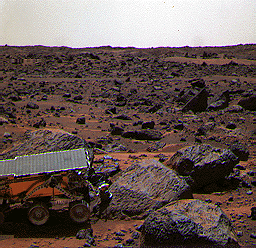

Sojourner at “Moe” – Color

This color image shows the Sojourner rover’s Alpha Proton X-ray Spectrometer (APXS) deployed against the rock “Moe” on the morning of Sol 65. The rock behind the rover is “Half Dome,” which was previously measured by the APXS.

Mars Pathfinder is the second in NASA’s Discovery program of low-cost spacecraft with highly focused science goals. The Jet Propulsion Laboratory, Pasadena, CA, developed and manages the Mars Pathfinder mission for NASA’s Office of Space Science, Washington, D.C. JPL is a division of the California Institute of Technology (Caltech). The Imager for Mars Pathfinder (IMP) was developed by the University of Arizona Lunar and Planetary Laboratory under contract to JPL. Peter Smith is the Principal Investigator.

Photojournal note: Sojourner spent 83 days of a planned seven-day mission exploring the Martian terrain, acquiring images, and taking chemical, atmospheric and other measurements. The final data transmission received from Pathfinder was at 10:23 UTC on September 27, 1997. Although mission managers tried to restore full communications during the following five months, the successful mission was terminated on March 10, 1998.

Credit: NASA/JPL